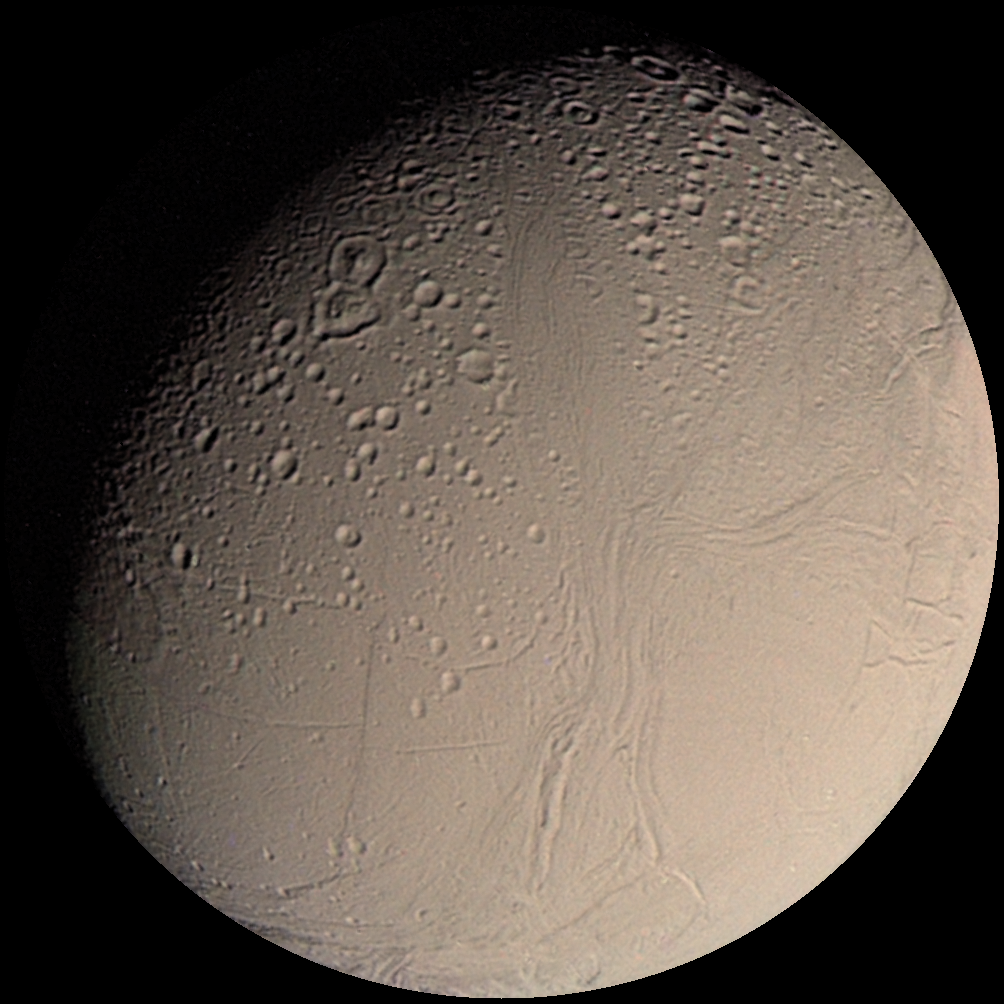

Voyager 2 Color Image of Enceladus, Almost Full Disk

This color Voyager 2 image mosaic shows the water-ice-covered surface of Enceladus, one of Saturn’s icy moons. Enceladus’ diameter of just 500 km would fit across the state of Arizona, yet despite its small size Enceladus exhibits one of the most interesting surfaces of all the icy satellites. Enceladus reflects about 90% of the incident sunlight (about like fresh-fallen snow), placing it among the most reflective objects in the Solar System. Several geologic terrains have superposed crater densities that span a factor of at least 500, thereby indicating huge differences in the ages of these terrains. It is possible that the high reflectivity of Enceladus’ surface results from continuous deposition of icy particles from Saturn’s E-ring, which in fact may originate from icy volcanoes on Enceladus’ surface. Some terrains are dominated by sinuous mountain ridges from 1 to 2 km high (3300 to 6600 feet), whereas other terrains are scarred by linear cracks, some of which show evidence for possible sideways fault motion such as that of California’s infamous San Andreas fault. Some terrains appear to have formed by separation of icy plates along cracks, and other terrains are exceedingly smooth at the resolution of this image. The implication carried by Enceladus’ surface is that this tiny ice ball has been geologically active and perhaps partially liquid in its interior for much of its history. The heat engine that powers geologic activity here is thought to be elastic deformation caused by tides induced by Enceladus’ orbital motion around Saturn and the motion of another moon, Dione.

Credit: NASA/JPL/USGS